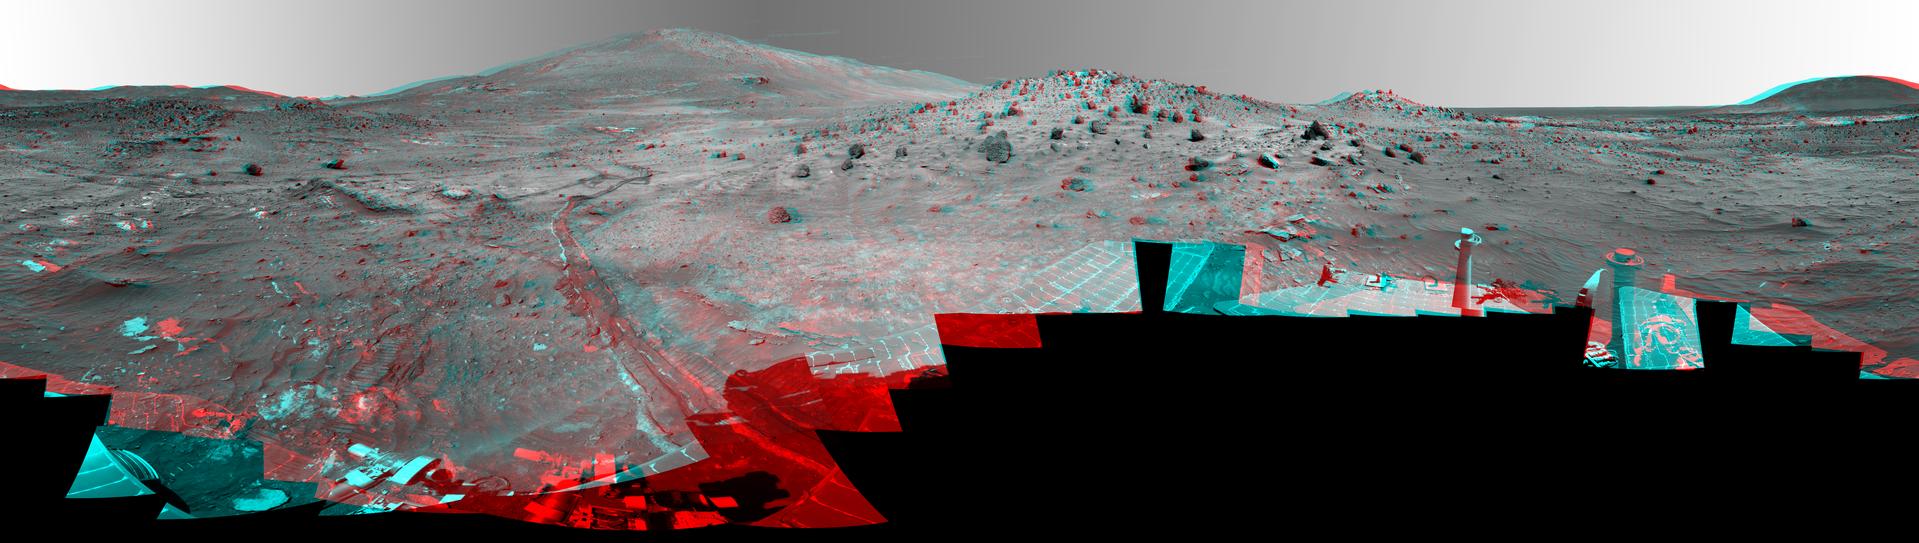

‘McMurdo’ Panorama from Spirit’s ‘Winter Haven’ (Stereo)

This 360-degree view, called the “McMurdo” panorama, comes from the panoramic camera (Pancam) on NASA’s Mars Exploration Rover Spirit. From April through October 2006, Spirit has stayed on a small hill known as “Low Ridge.” There, the rover’s solar panels are tilted toward the sun to maintain enough solar power for Spirit to keep making scientific observations throughout the winter on southern Mars. This view of the surroundings from Spirit’s “Winter Haven” is presented as a stereo anaglyph to show the scene three-dimensionally when viewed through red-blue glasses (with the red lens on the left).

Oct. 26, 2006, marks Spirit’s 1,000th sol of what was planned as a 90-sol mission. (A sol is a Martian day, which lasts 24 hours, 39 minutes, 35 seconds). The rover has lived through the most challenging part of its second Martian winter. Its solar power levels are rising again. Spring in the southern hemisphere of Mars will begin in early 2007. Before that, the rover team hopes to start driving Spirit again toward scientifically interesting places in the “Inner Basin” and “Columbia Hills” inside Gusev crater. The McMurdo panorama is providing team members with key pieces of scientific and topographic information for choosing where to continue Spirit’s exploration adventure.

The Pancam began shooting component images of this panorama during Spirit’s sol 814 (April 18, 2006) and completed the part shown here on sol 932 (Aug. 17, 2006). The panorama was acquired using all 13 of the Pancam’s color filters, using lossless compression for the red and blue stereo filters, and only modest levels of compression on the remaining filters. The overall panorama consists of 1,449 Pancam images and represents a raw data volume of nearly 500 megabytes. It is thus the largest, highest-fidelity view of Mars acquired from either rover. Additional photo coverage of the parts of the rover deck not shown here was completed on sol 980 (Oct. 5, 2006). The team is completing the processing and mosaicking of those final pieces of the panorama, and that image will be released on the Web shortly to augment this McMurdo panorama view.

This beautiful scene reveals a tremendous amount of detail in Spirit’s surroundings. Many dark, porous-textured volcanic rocks can be seen around the rover, including many on Low Ridge. Two rocks to the right of center, brighter and smoother-looking in this image and more reflective in infrared observations by Spirit’s miniature thermal emission spectrometer, are thought to be meteorites. On the right, “Husband Hill” on the horizon, the rippled “El Dorado” sand dune field near the base of that hill, and lighter-toned “Home Plate” below the dunes provide context for Spirit’s travels since mid-2005. Left of center, tracks and a trench dug by Spirit’s right-front wheel, which no longer rotates, have exposed bright underlying material. This bright material is evidence of sulfur-rich salty minerals in the subsurface, which may provide clues about the watery past of this part of Gusev Crater.

Spirit has stayed busy at Winter Haven during the past six months even without driving. In addition to acquiring this spectacular panorama, the rover team has also acquired significant new assessments of the elemental chemistry and mineralogy of rocks and soil targets within reach of the rover’s arm. The team plans soon to have Spirit drive to a very nearby spot on Low Ridge to access different rock and soil samples while maintaining a good solar panel tilt toward the sun for the rest of the Martian winter.

Despite the long span of time needed for acquiring this 360-degree view — a few images at a time every few sols over a total of 119 sols because the available power was so low — the lighting and color remain remarkably uniform across the mosaic. This fact attests to the repeatability of wintertime sols on Mars in the southern hemisphere. This is the time of year when Mars is farthest from the sun, so there is much less dust storm and dust devil activity than at other times of the year.

The left-eye and right-eye mosaics combined into this anaglyph were generated from a hybrid combination of the Pancam’s near-infrared and blue filters to bring out details that are otherwise visible only in some of the filters.

Credit: NASA/JPL/Cornell